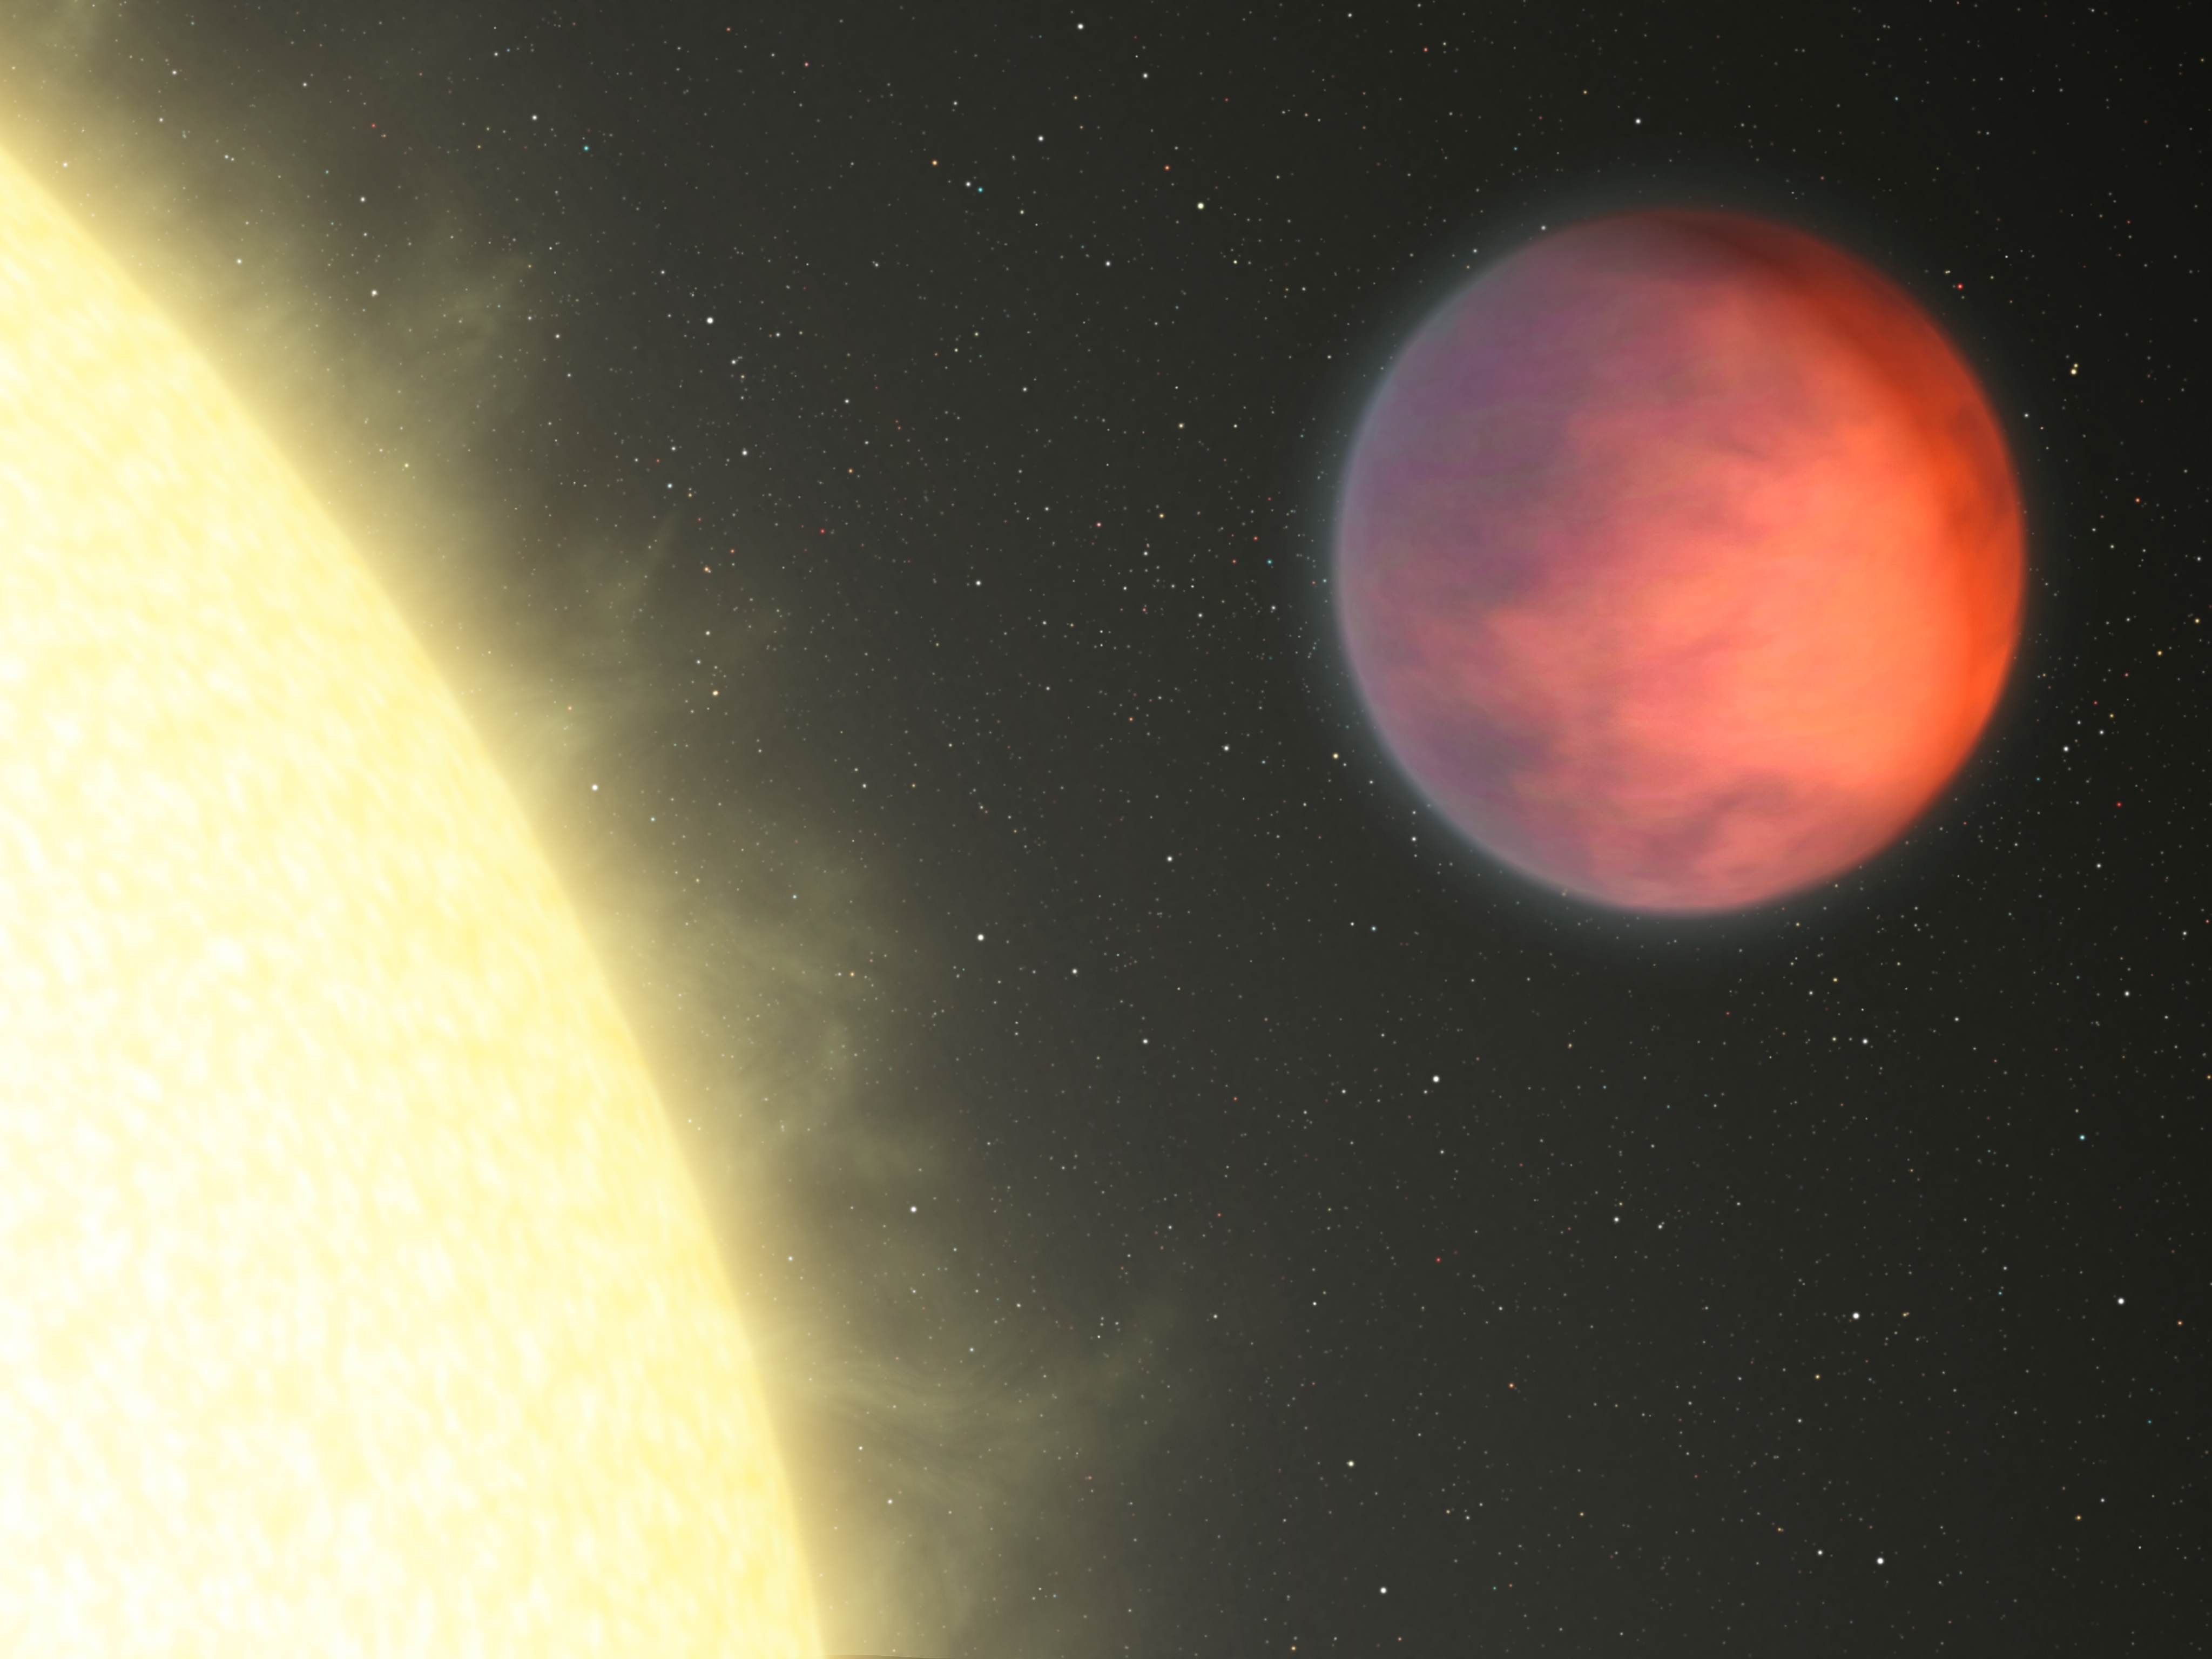

Planetary Hot Spot Not Under the Glare of Star

NASA's Spitzer Space Telescope has found that the hottest part of a distant planet, named upsilon Andromedae b, is not under the glare of its host star as might be expected. Instead, the planet's hot spot -- illustrated here in this artist's concept in brighter, orange hues -- is more than 80 degrees to the side, closer to the dark side of the planet.

The planet is a hot gas giant that whips around its star every 4.6 days. Because it is so close to its star, it is tidally locked, meaning that one side is eternally bombarded by the star's radiation. The other dark side never sees the light of day. Astronomers are scratching their heads as to why the planet's hot material is found so far over to the side.

Credit: NASA/JPL-Caltech/R. Hurt (SSC)